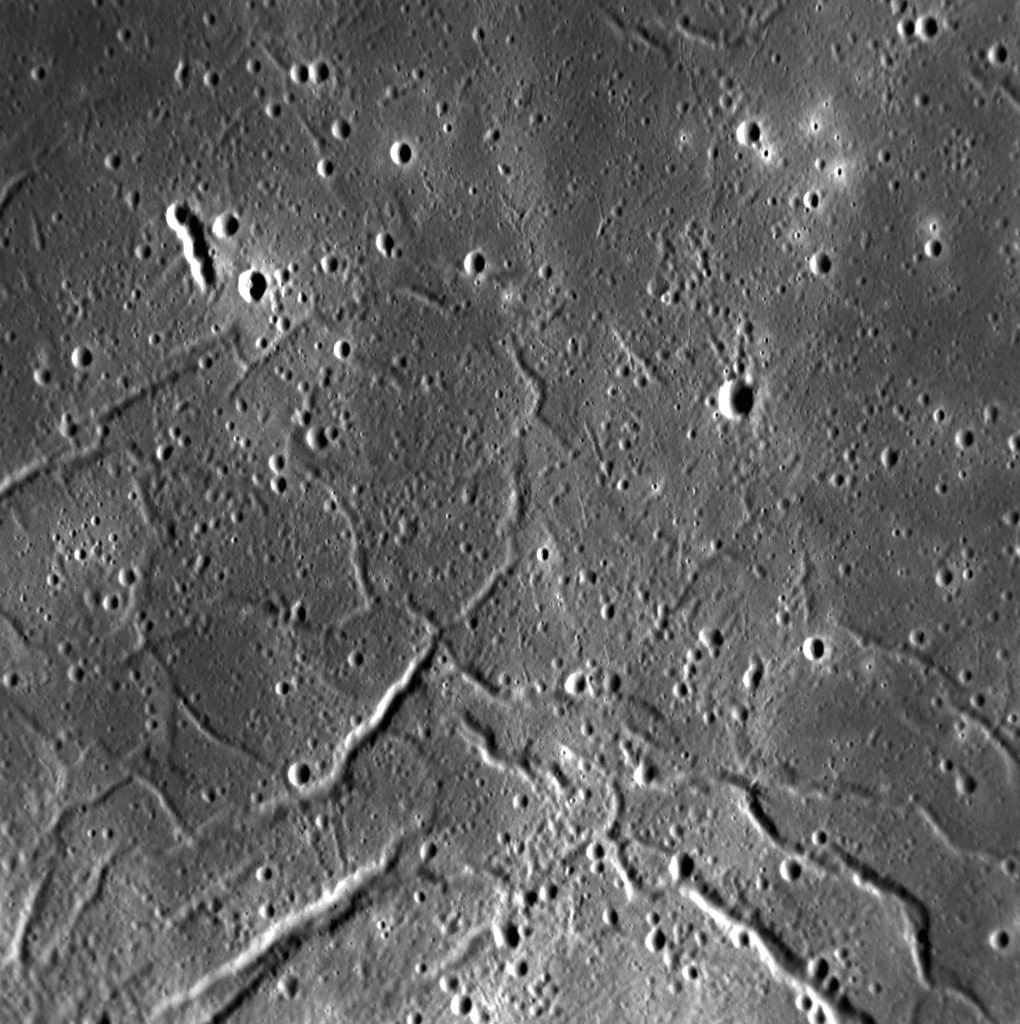

Raditladi’s Troughs

The troughs of Raditladi are the focus of this high-resolution view inside the peak-ring basin. The troughs, which are largely concentric to the basin, formed through extensional stresses that caused portions of the floor to pull apart. Such extensional features are similar to those observed within Caloris. Some of the small, bright craters that dot Raditladi’s floor may be secondaries from Fonteyn crater approximately 900 km away, whose rays appear to cross the basin.

This image was acquired as a high-resolution targeted observation. Targeted observations are images of a small area on Mercury’s surface at resolutions much higher than the 200-meter/pixel morphology base map. It is not possible to cover all of Mercury’s surface at this high resolution, but typically several areas of high scientific interest are imaged in this mode each week.

Date acquired: April 30, 2014
Image Mission Elapsed Time (MET): 41150312
Image ID: 6219297
Instrument: Narrow Angle Camera (NAC) of the Mercury Dual Imaging System (MDIS)
Center Latitude: 27.79°
Center Longitude: 119.4° E
Resolution: 38 meters/pixel
Scale: This scene is approximately 46 km (29 miles) across
Incidence Angle: 63.9°
Emission Angle: 33.0°
Phase Angle: 97.0°

The MESSENGER spacecraft is the first ever to orbit the planet Mercury, and the spacecraft’s seven scientific instruments and radio science investigation are unraveling the history and evolution of the Solar System’s innermost planet. MESSENGER acquired over 150,000 images and extensive other data sets. MESSENGER is capable of continuing orbital operations until early 2015.

For information regarding the use of images, see the MESSENGER image use policy.

Credit: NASA/Johns Hopkins University Applied Physics Laboratory/Carnegie Institution of Washington